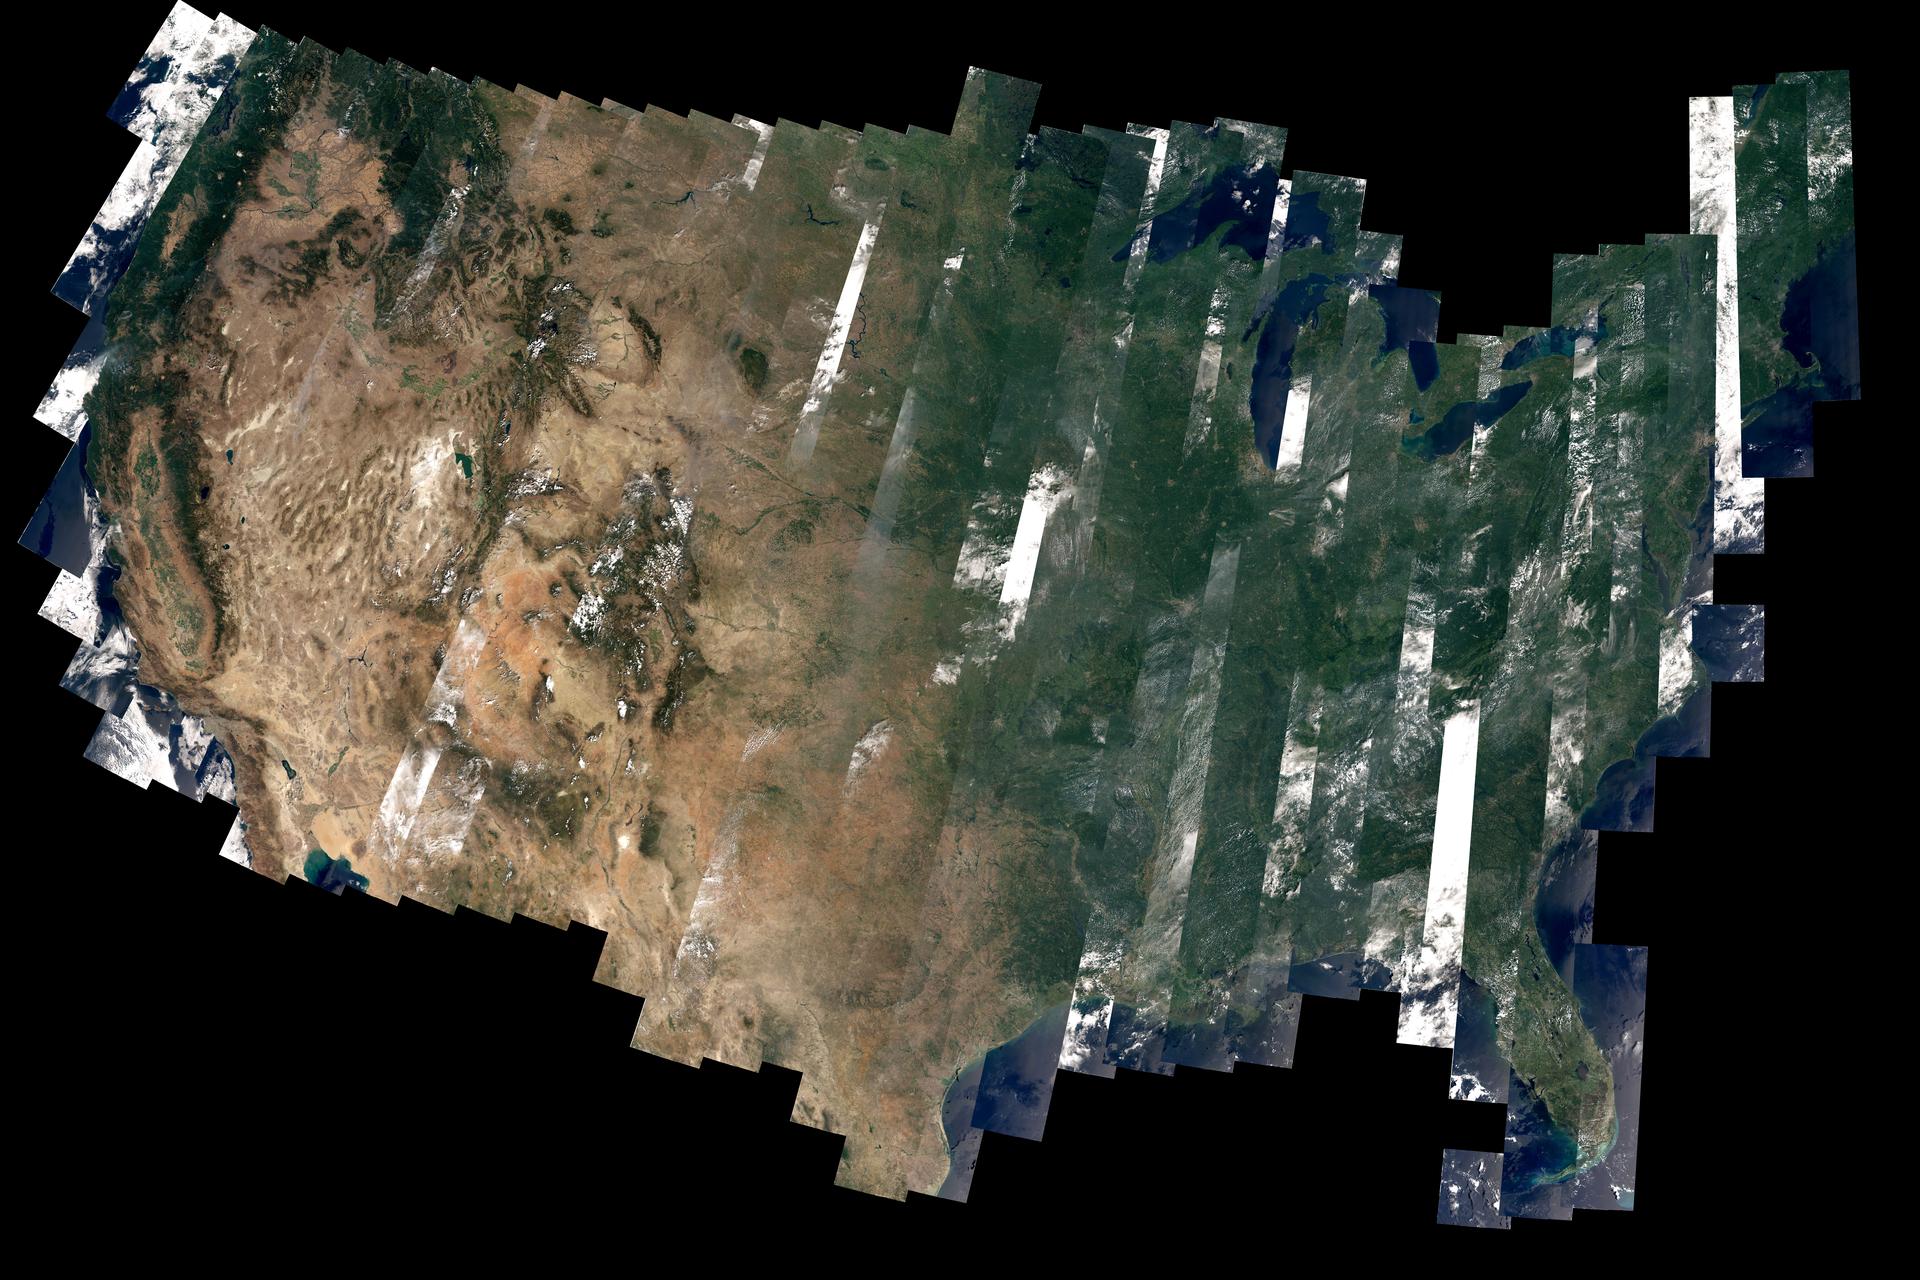

Landsat 8’s First Year

On February 11, 2013, the Landsat 8 satellite rocketed into a sunny California morning onboard a powerful Atlas V and began its life in orbit. In the year since launch, scientists have been working to understand the information the satellite has been sending back. Some have been calibrating the data—checking it against ground observations and matching it to the rest of the 42-year-long Landsat record. At the same time, the broader science community has been learning to use the new data. The map above—one of the first views of the United States from Landsat 8—is an example of how scientists are testing Landsat 8 data. David Roy, a co-leader of the USGS-NASA Landsat science team and researcher at South Dakota State University, made the map with observations taken during August 2013 by the satellite’s Operational Land Imager.

Credit: NASA Earth Observatory